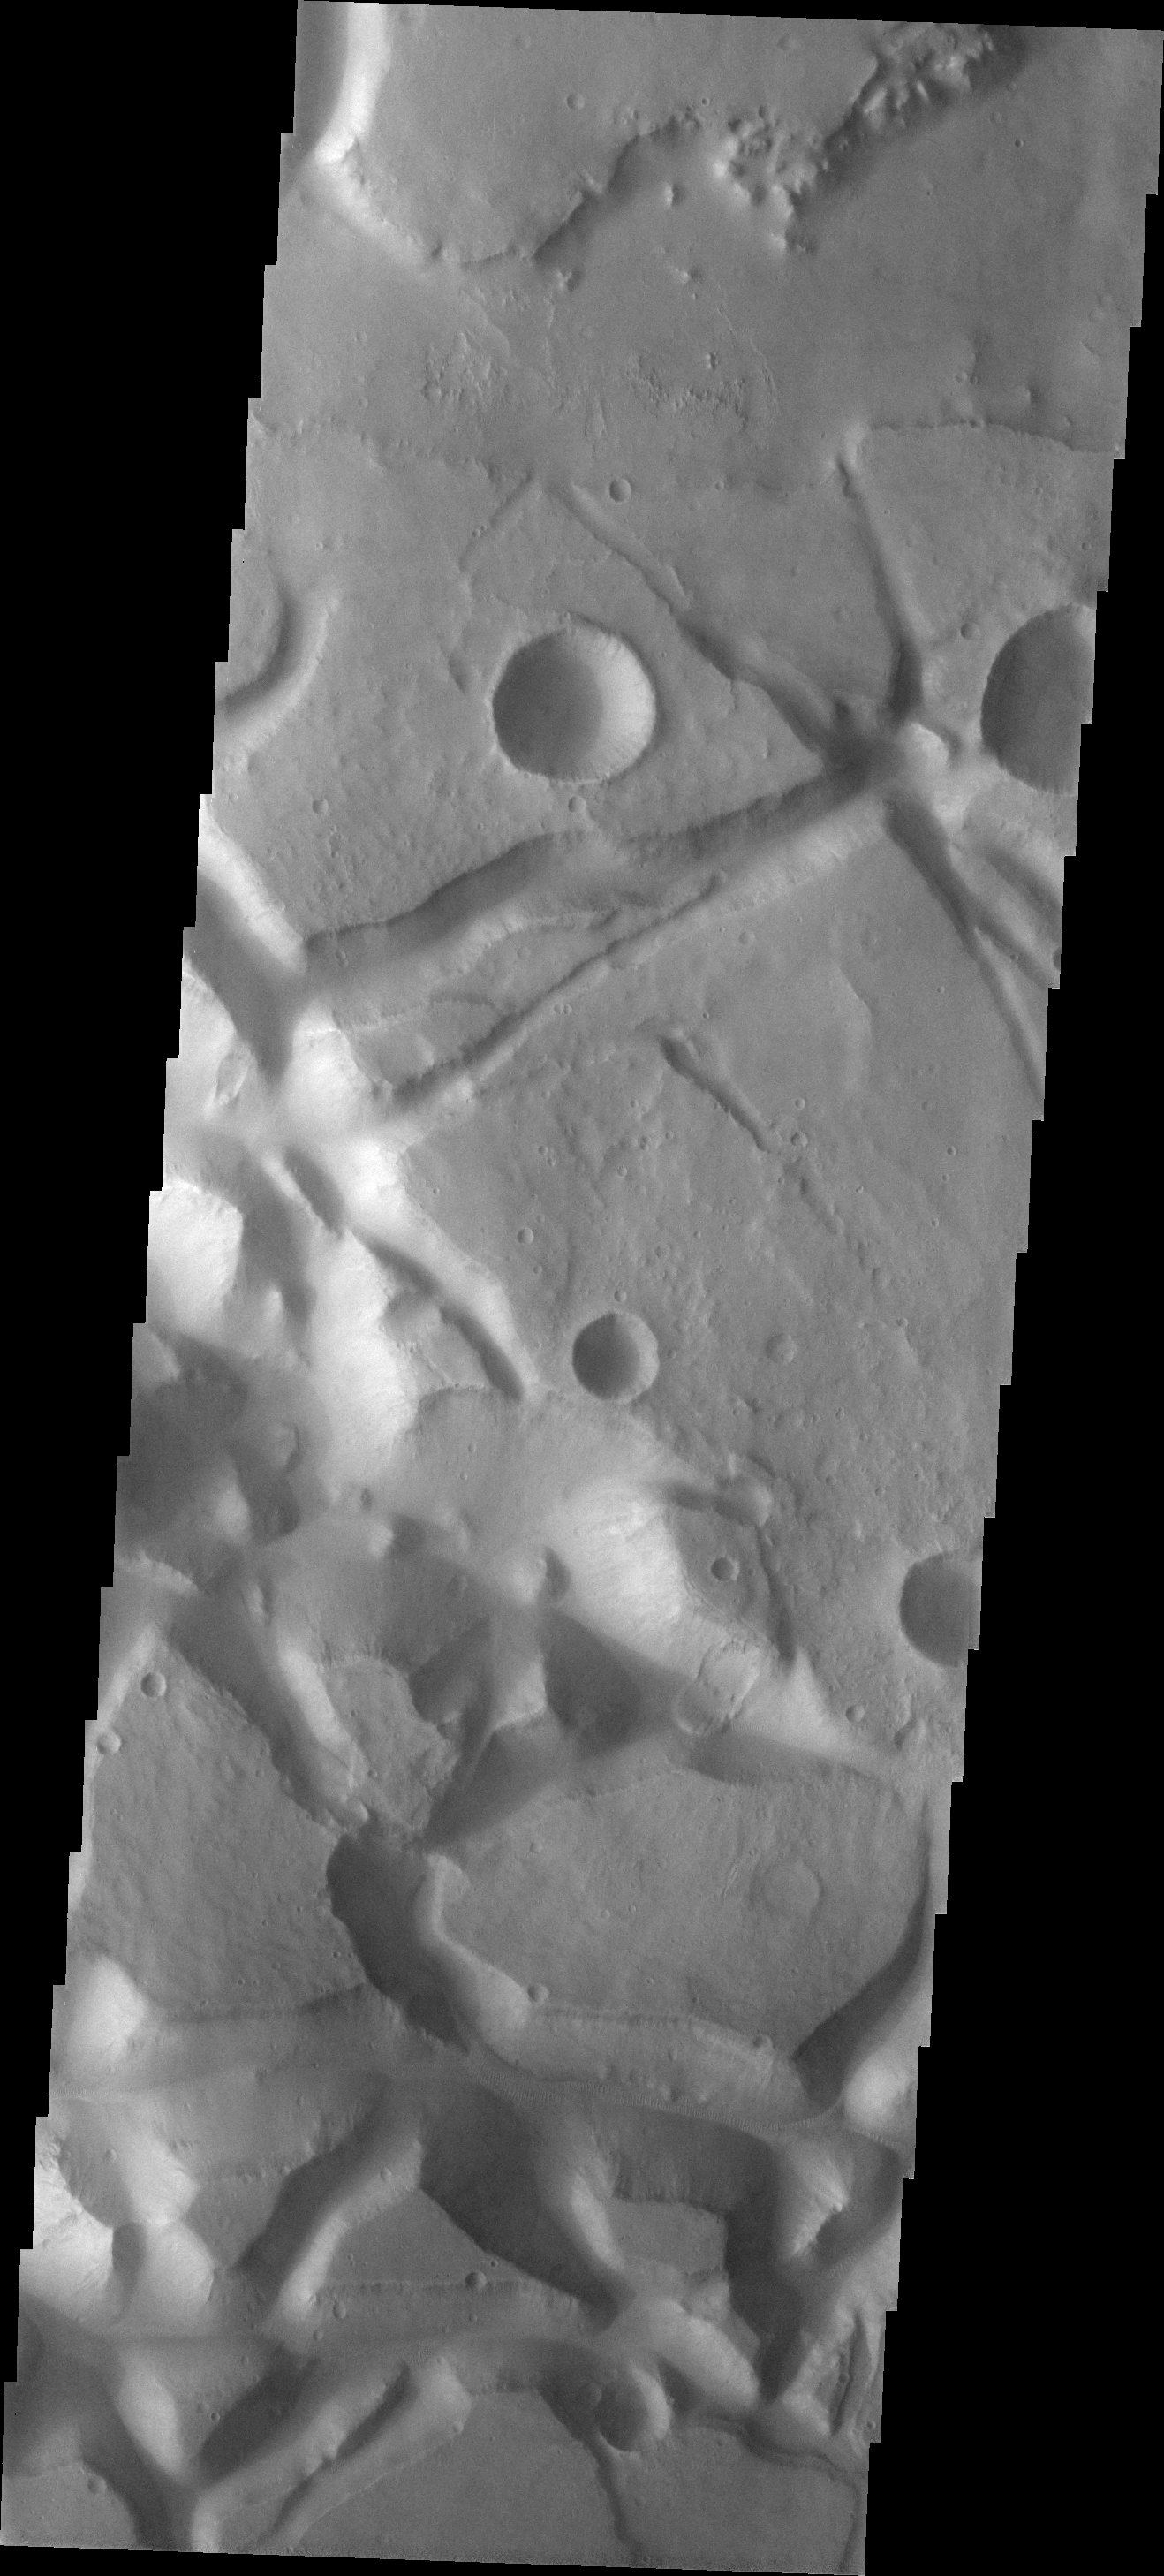

Landslide

This small landslide is located on the margin of Aureum Chaos.

Image information: VIS instrument. Latitude -3.3N, Longitude 335.3E. 18 meter/pixel resolution.

Please see the THEMIS Data Citation Note for details on crediting THEMIS images.

Note: this THEMIS visual image has not been radiometrically nor geometrically calibrated for this preliminary release. An empirical correction has been performed to remove instrumental effects. A linear shift has been applied in the cross-track and down-track direction to approximate spacecraft and planetary motion. Fully calibrated and geometrically projected images will be released through the Planetary Data System in accordance with Project policies at a later time.

NASA’s Jet Propulsion Laboratory manages the 2001 Mars Odyssey mission for NASA’s Office of Space Science, Washington, D.C. The Thermal Emission Imaging System (THEMIS) was developed by Arizona State University, Tempe, in collaboration with Raytheon Santa Barbara Remote Sensing. The THEMIS investigation is led by Dr. Philip Christensen at Arizona State University. Lockheed Martin Astronautics, Denver, is the prime contractor for the Odyssey project, and developed and built the orbiter. Mission operations are conducted jointly from Lockheed Martin and from JPL, a division of the California Institute of Technology in Pasadena.

Credit: NASA/JPL/ASU